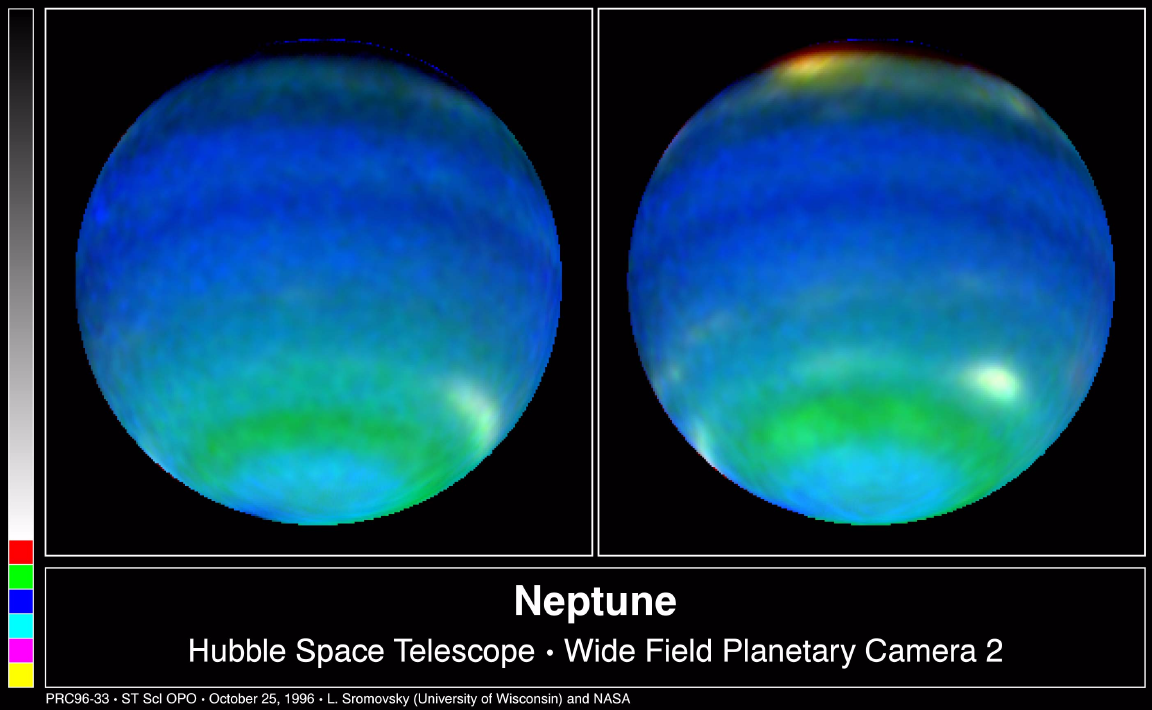

Neptune in Primary Colors

These two NASA Hubble Space Telescope images provide views of weather on opposite hemispheres of Neptune. Taken Aug. 13, 1996, with Hubble’s Wide Field Planetary Camera 2, these composite images blend information from different wavelengths to bring out features of Neptune’s blustery weather. The predominant blue color of the planet is a result of the absorption of red and infrared light by Neptune’s methane atmosphere. Clouds elevated above most of the methane absorption appear white, while the very highest clouds tend to be yellow-red as seen in the bright feature at the top of the right-hand image. Neptune’s powerful equatorial jet—where winds blow at nearly 900 mph—is centered on the dark blue belt just south of Neptune’s equator. Farther south, the green belt indicates a region where the atmosphere absorbs blue light.

The images are part of a series of images made by Hubble during nine orbits spanning one 16.11-hour rotation of Neptune. The team making the observation was directed by Lawrence Sromovsky of the University of Wisconsin-Madison’s Space Science and Engineering Center.

The Wide Field/Planetary Camera 2 was developed by the Jet Propulsion Laboratory and managed by the Goddard Space Flight Center for NASA’s Office of Space Science.

Credit: NASA/JPL/STScI